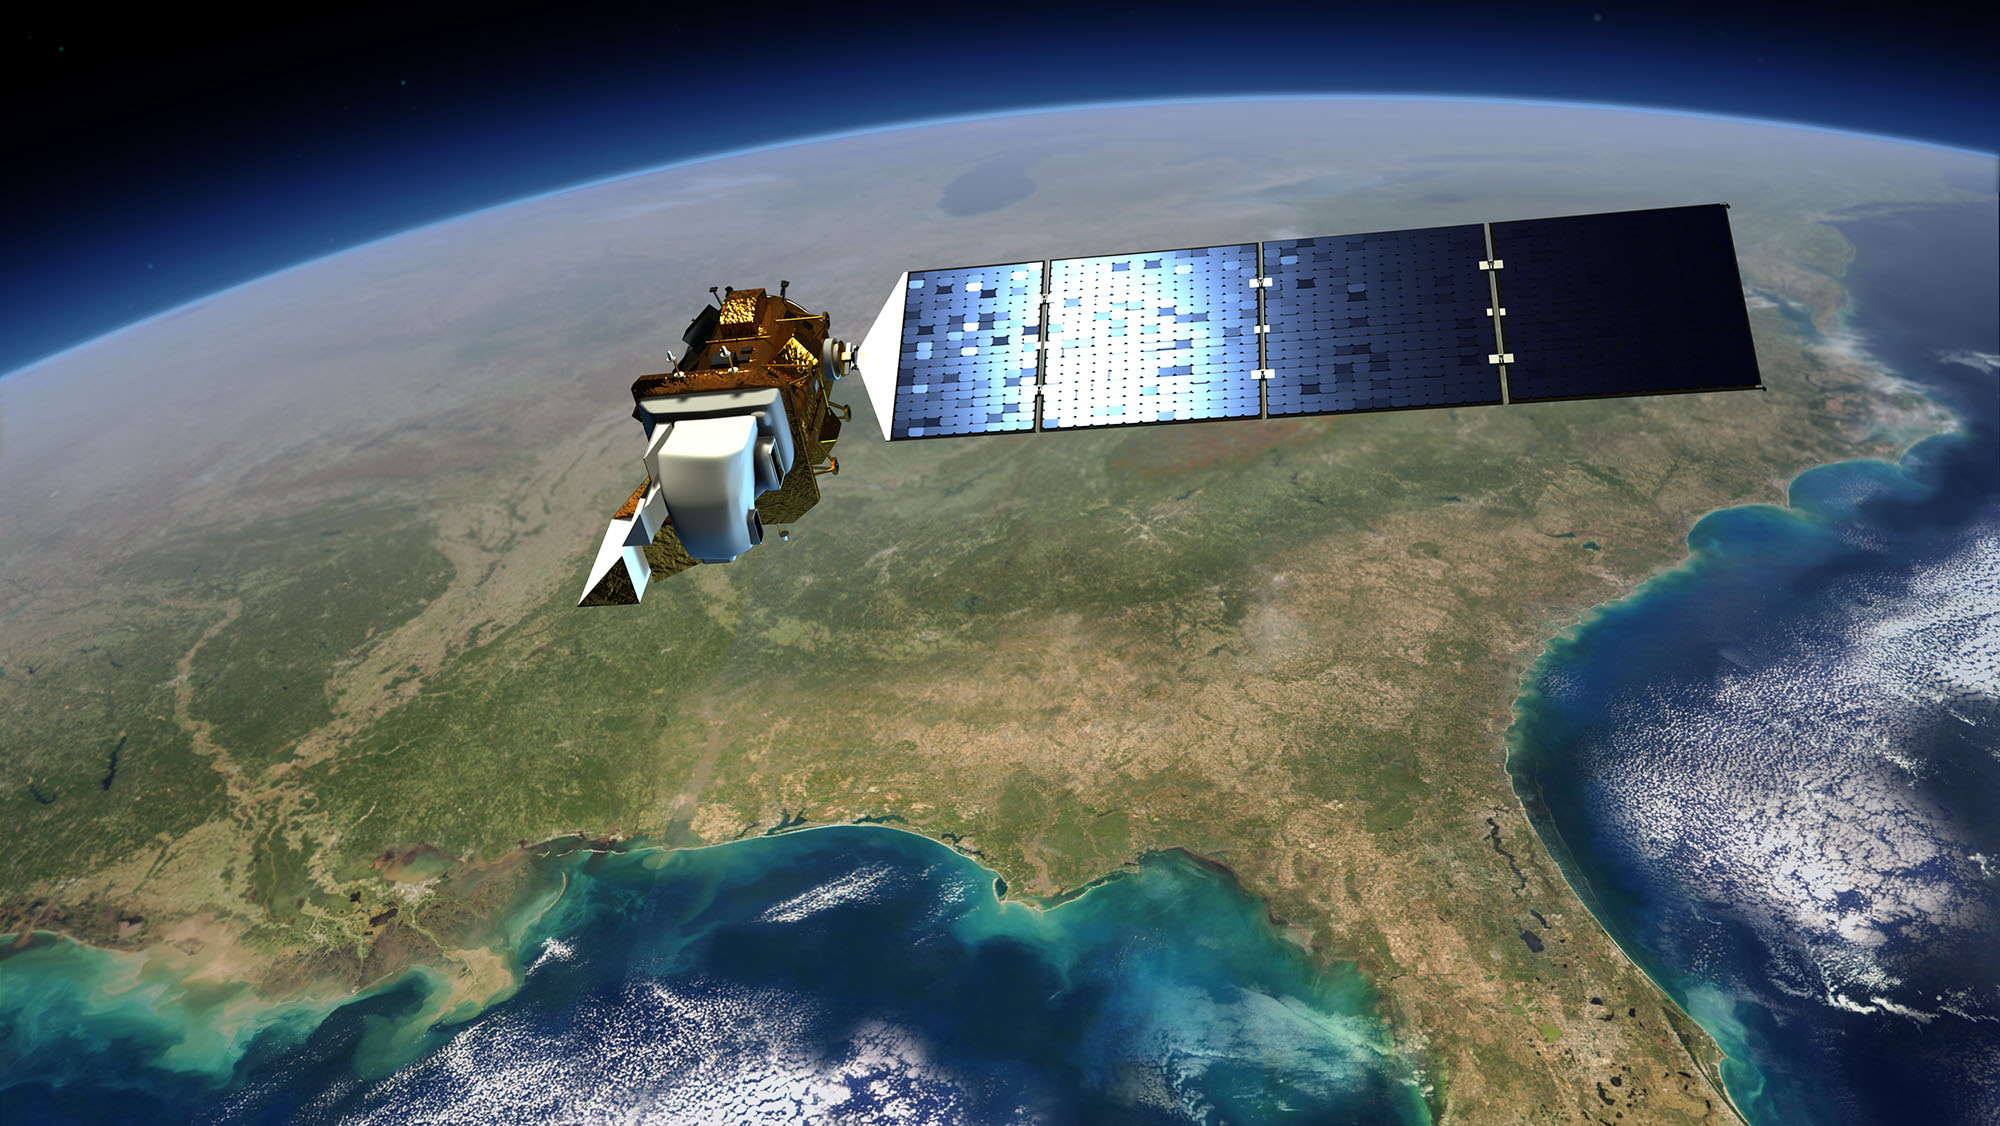

How Will We Sustain a More Populated Planet?

An artist's view of the Landsat Data Continuity Mission spacecraft in orbit above the Gulf Coast of the U.S.

Credit: NASA/GSFC/Landsat